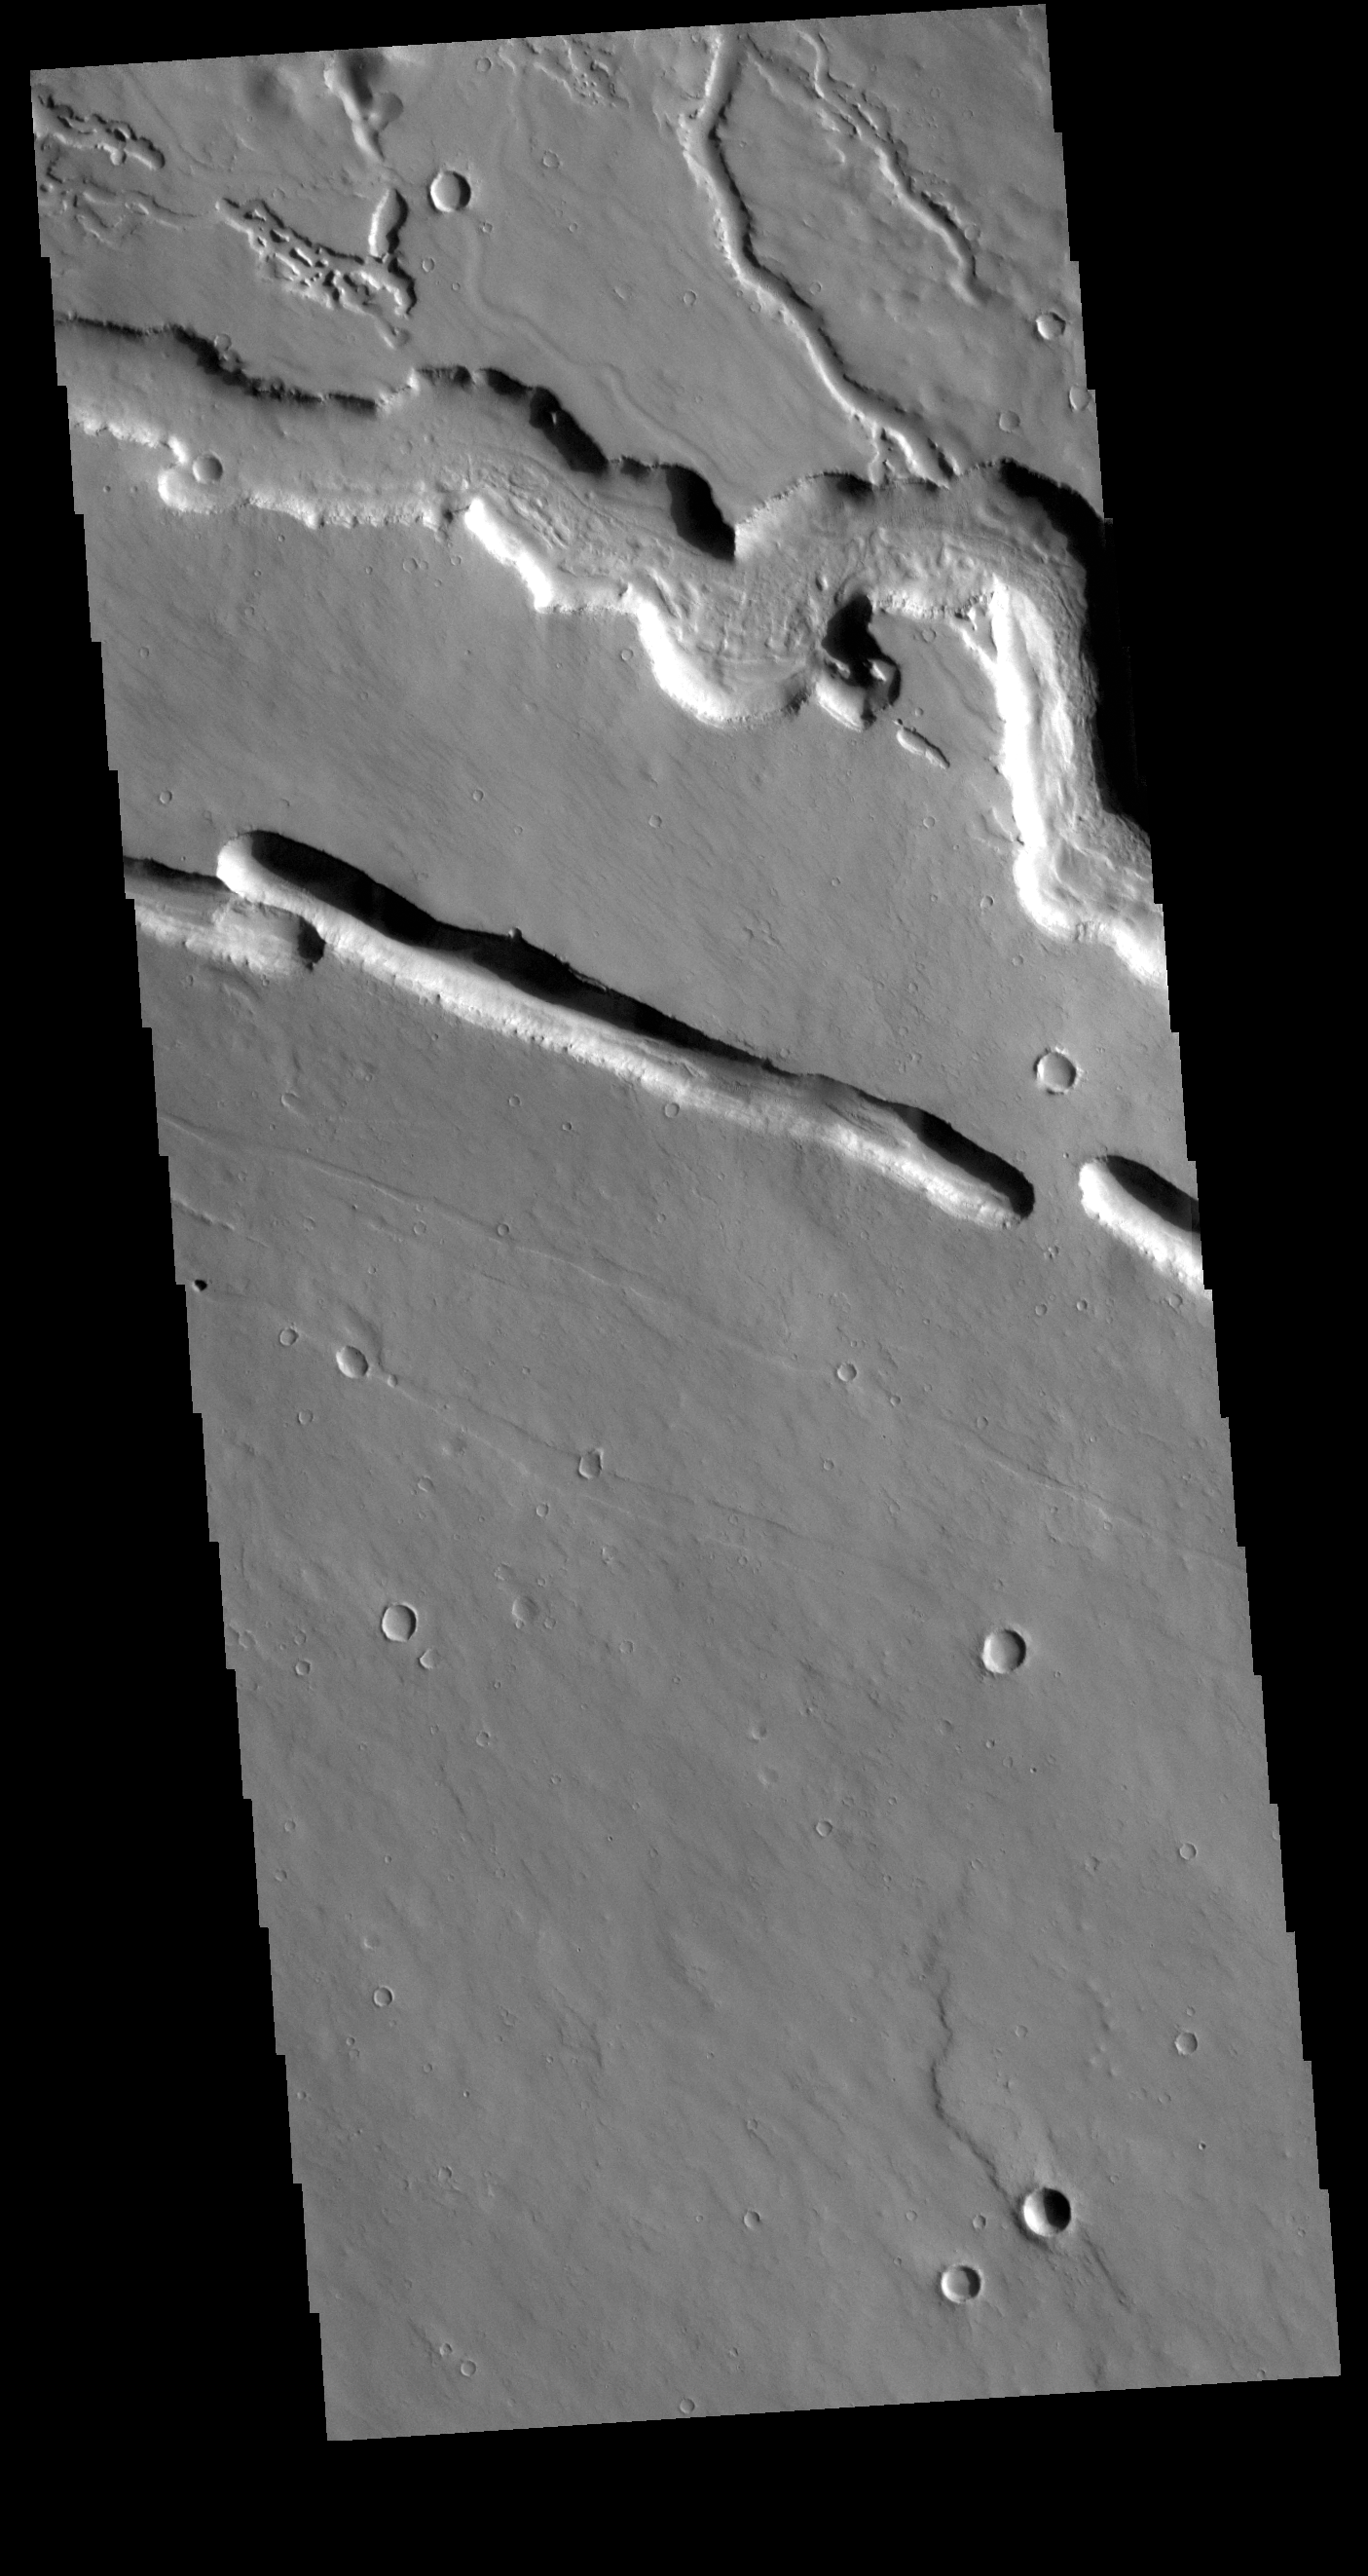

Elysium Fossae

Today’s VIS image shows part of Elysium Fossae, located on the western flank of the Elysium volcanic complex. The fossae have both a tectonic and a volcanic origin. The linear depressions, created by tectonic activity, are aligned southeast to northwest (the top of the image is north). The sinuous nature of the channel at the top of the image is due to the flow of a liquid, most likely lava in this case.

Credit: NASA/JPL-Caltech/ASU